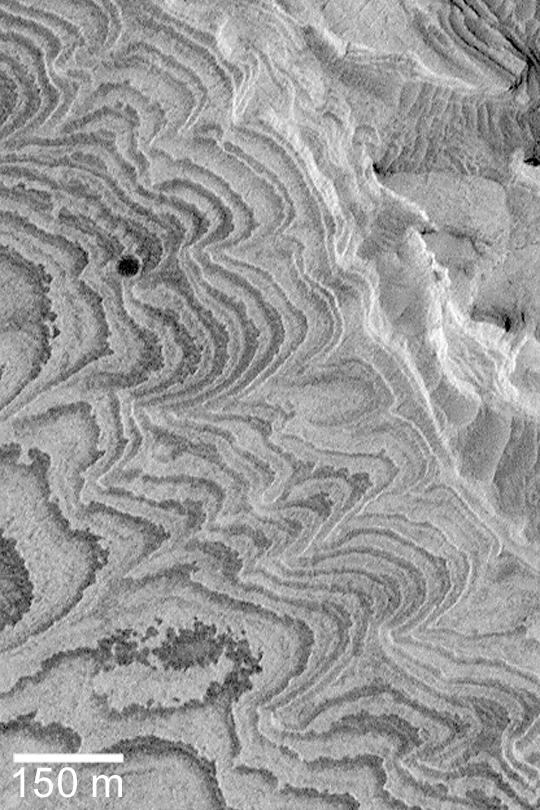

Becquerel Layers

MGS MOC Release No. MOC2-350, 4 May 2003

This Mars Global Surveyor (MGS) Mars Orbiter Camera (MOC) image shows layered sedimentary rock outcrops in Becquerel Crater of western Arabia Terra. These materials were deposited in the crater some time in the distant past, and later eroded to their present form. They probably consist of fine-grained sediments; they could have been deposited directly from dust and/or volcanic ash settling out of the martian atmosphere, or silt and sand settling to the floor of an ancient lake. The image does not provide enough information to distinguish between the two possibilities. The picture is located near 21.5°N, 8.1°W. Sunlight illuminates the scene from the lower left.

Credit: NASA/JPL/Malin Space Science Systems